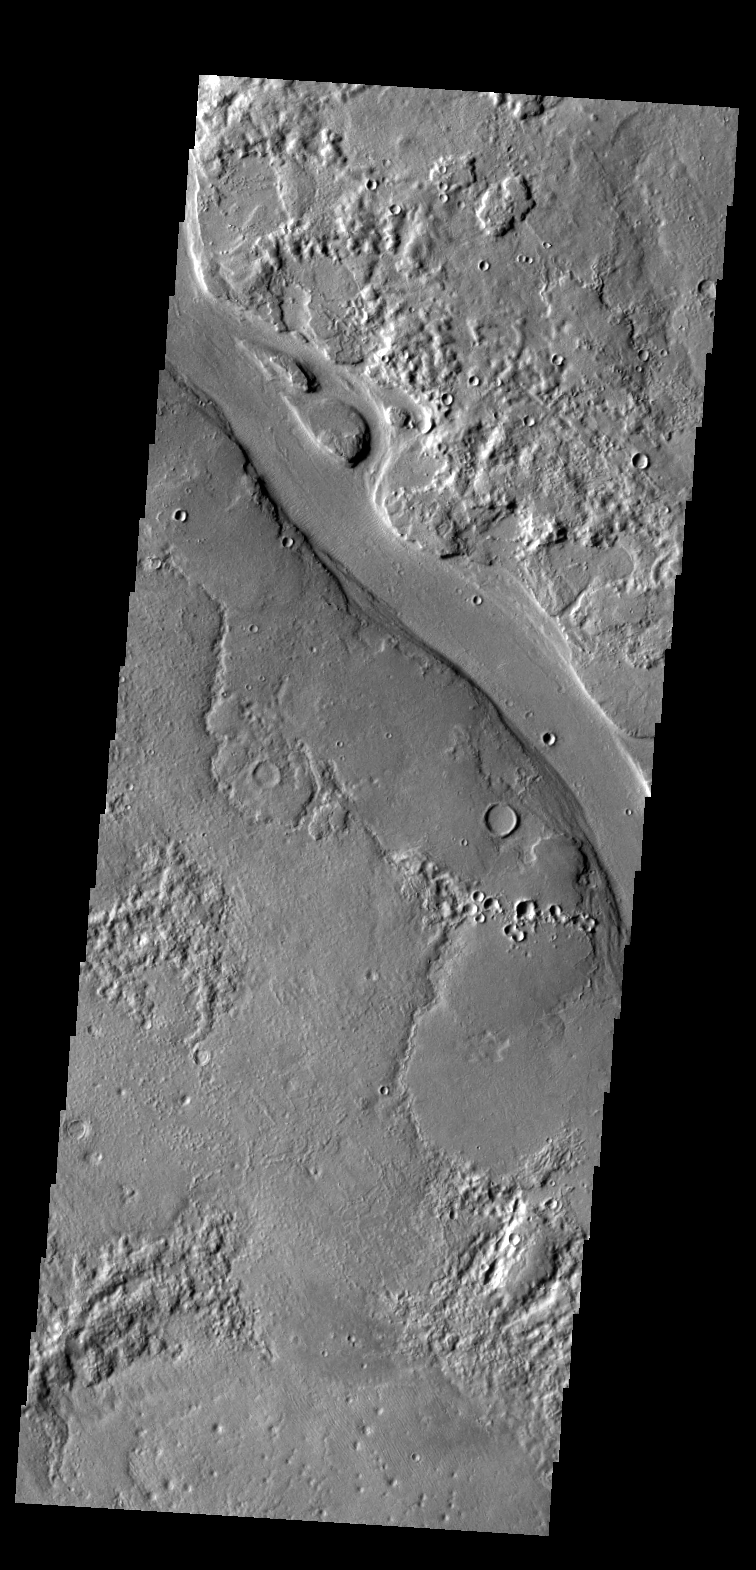

Hrad Vallis

The channel in this VIS image is a portion of Hrad Vallis.

Credit: NASA/JPL-Caltech/ASU